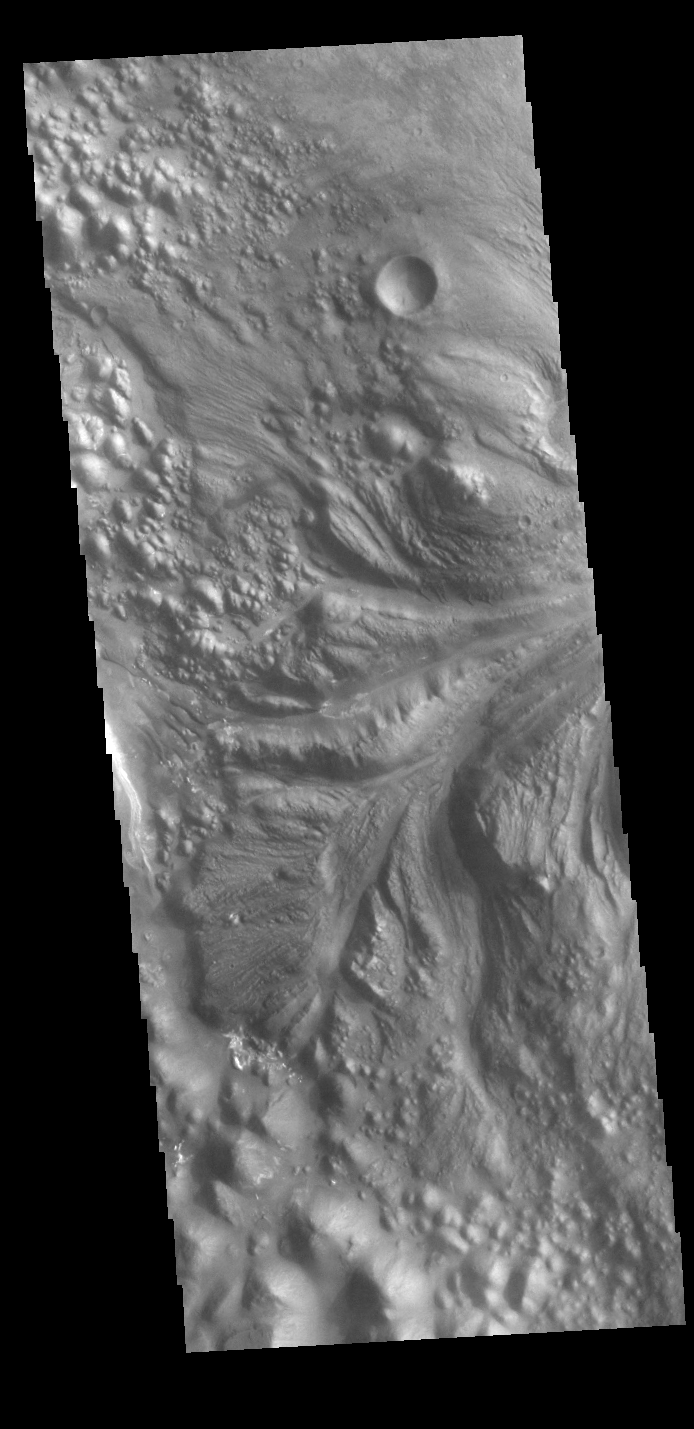

Aram Chaos

Today’s VIS image shows part of Aram Chaos right at the outflow channel that connects to Ares Vallis. Aram Chaos was initially formed by a large impact. Over time the crater interior was modified by several different processes, including liquid water. This narrow channel links the Aram Chaos crater with the northward flowing Ares Vallis and indicates a substantial amount of water was located in the crater. Aram Chaos is 280 km (175 miles) in diameter.

Credit: NASA/JPL-Caltech/ASU